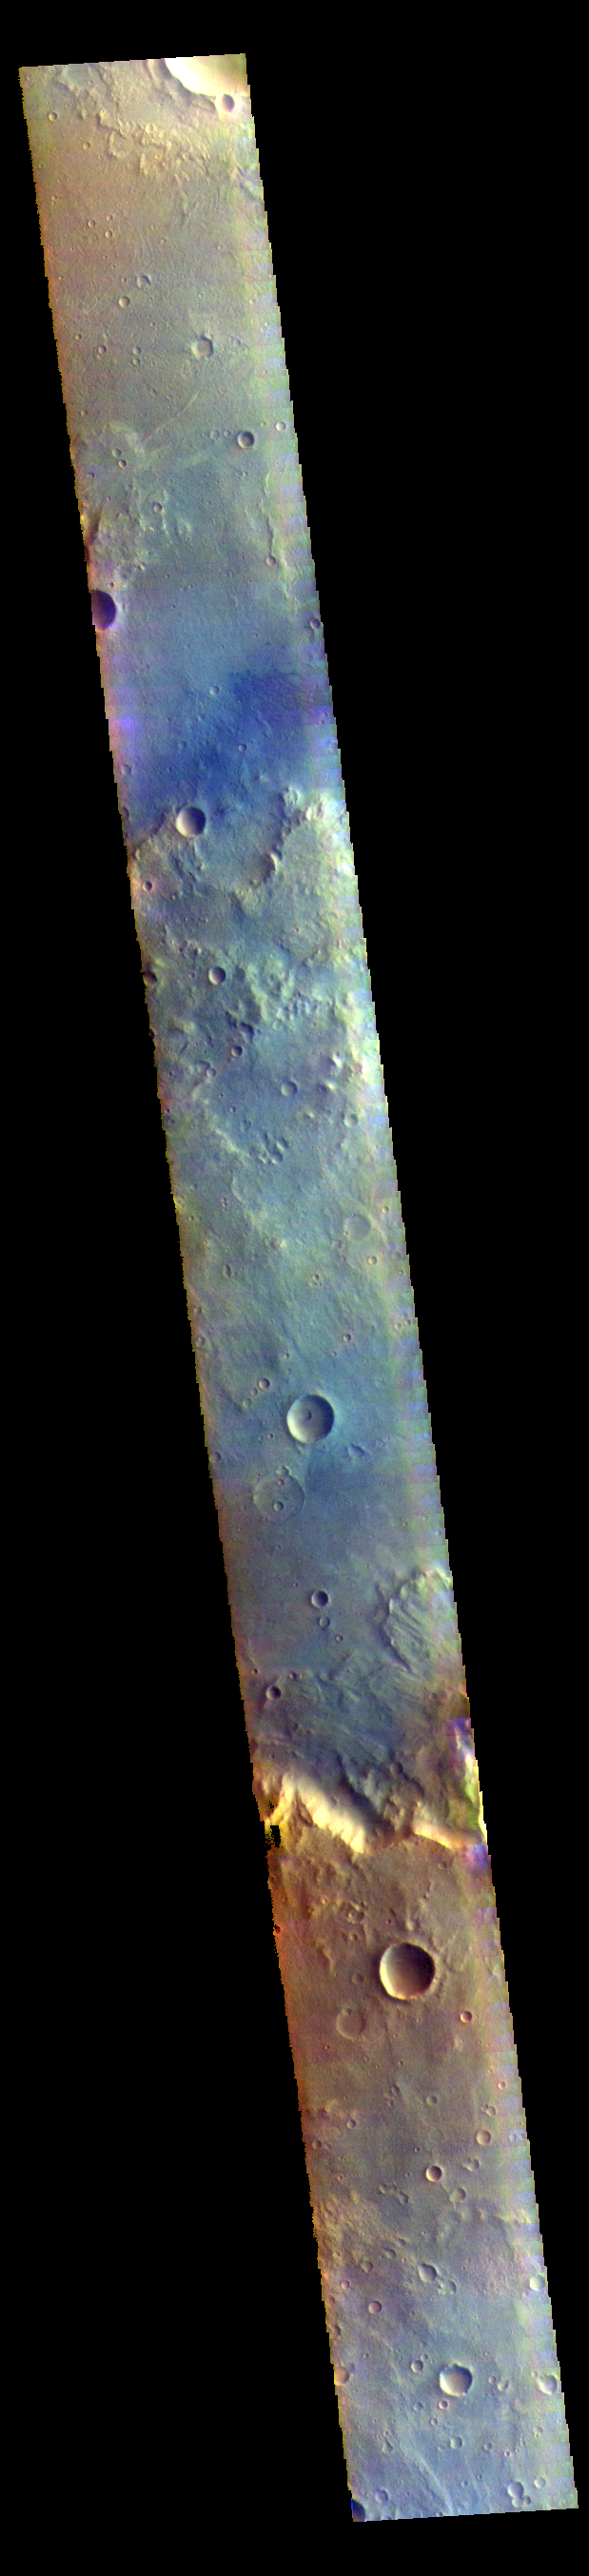

Mutch Crater – False Color

Today’s image shows part of Mutch Crater in Xanthe Terra.

The THEMIS VIS camera contains 5 filters. The data from different filters can be combined in multiple ways to create a false color image. These false color images may reveal subtle variations of the surface not easily identified in a single band image.

Credit: NASA/JPL-Caltech/ASU